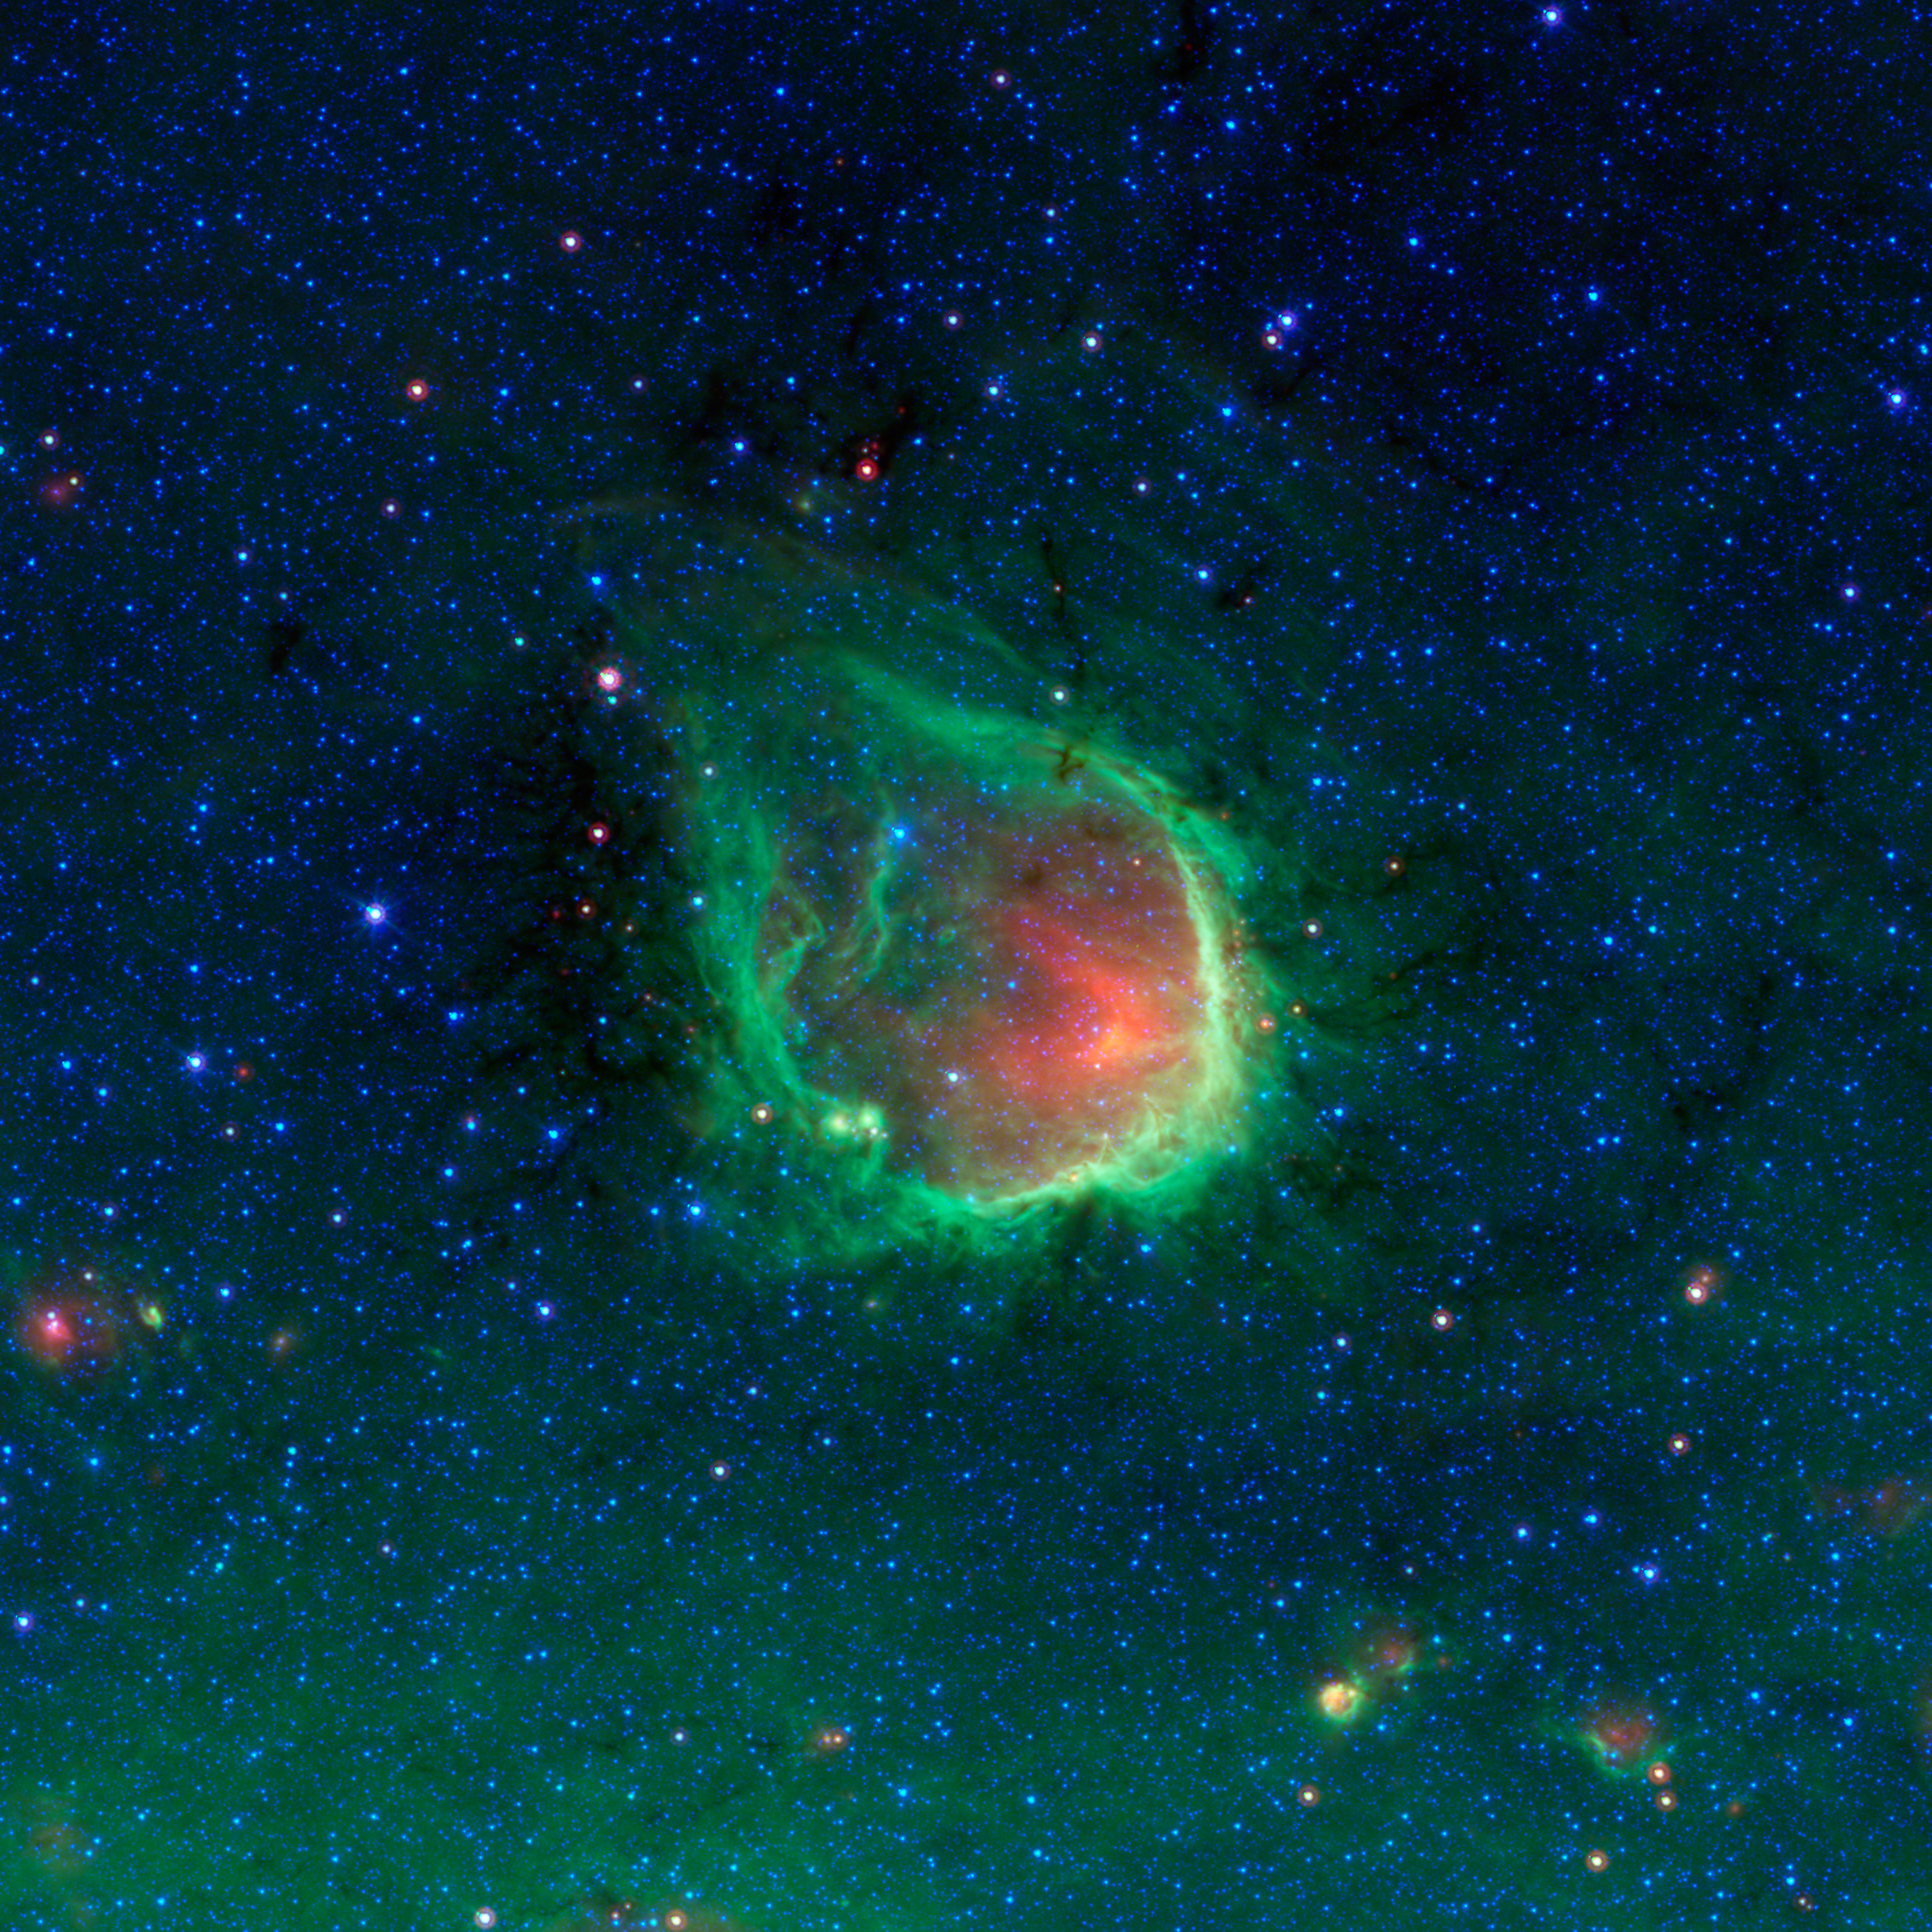

RCW 120: A Glowing Ring in the Blackest Night

This glowing emerald nebula seen by NASA's Spitzer Space Telescope has been sculpted by the powerful light of giant "O" stars. O stars are the most massive type of star known to exist.

Named RCW 120, this region of hot gas and glowing dust can be found in the murky clouds encircled by the tail of the constellation Scorpius. The ring of dust is actually glowing in infrared colors that our eyes cannot see, but show up brightly when viewed by Spitzer's infrared detectors. At the center of this ring are a couple of giant stars whose intense ultraviolet light has carved out the bubble, though they blend in with other stars when viewed in infrared.

This bubble is far from unique; Spitzer has found that such bubbles are common and can be found around O stars throughout our Milky Way galaxy. The small objects at the lower right area of the image may themselves be similar regions seen at much greater distances across the galaxy.

Rings like this are so common in Spitzer's observations that astronomers have even enlisted the help of the public to help them find and catalog them all. Anyone interested in joining the search as a citizen scientist can visit "The Milky Way Project," part of the "Zooniverse" of public astronomy projects, at http://www.milkywayproject.org/ .

RCW 120 can be found slightly above the flat plane of our galaxy, located toward the bottom of the picture. The green haze seen here is the diffuse glow of dust from the galactic plane.

This is a three-color composite that shows infrared observations from two Spitzer instruments. Blue represents 3.6-micron light and green shows light of 8 microns, both captured by Spitzer's infrared array camera. Red is 24-micron light detected by Spitzer's multiband imaging photometer.

Credit: NASA/JPL-Caltech/GLIMPSE-MIPSGAL Teams